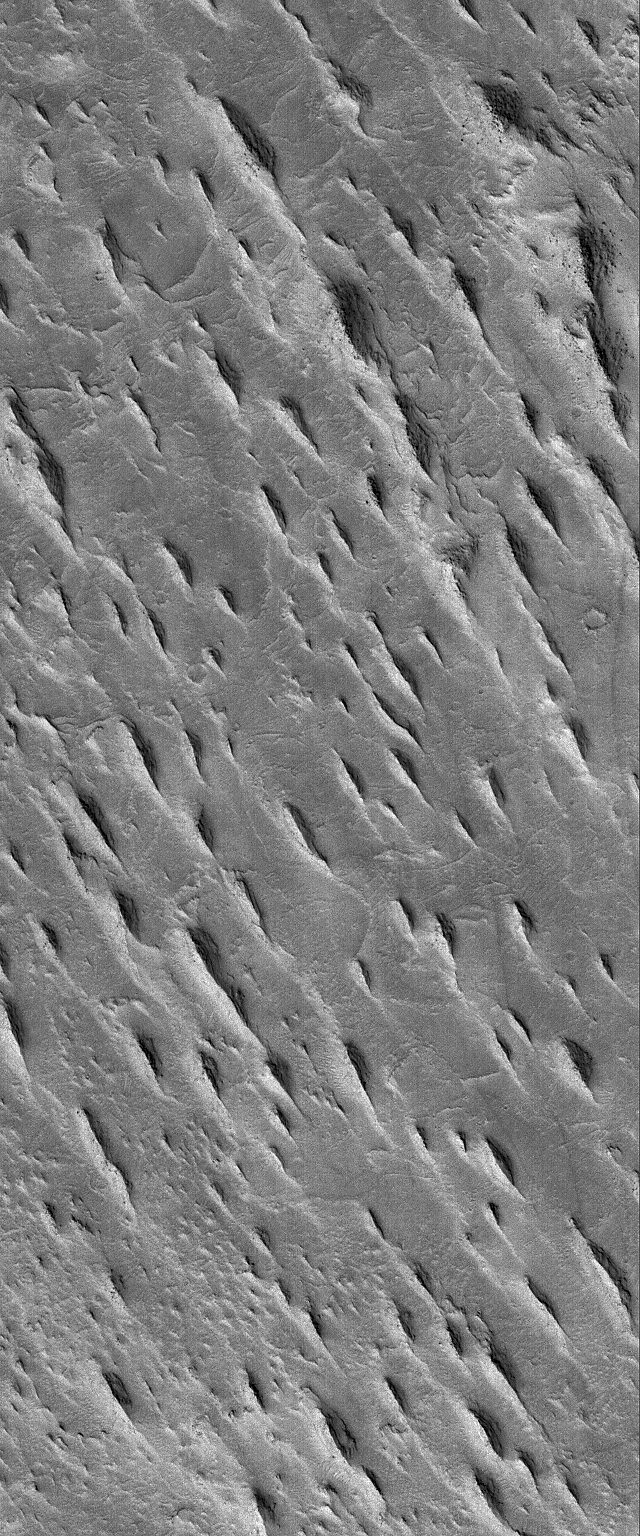

Aeolis Yardangs

12 January 2006
This Mars Global Surveyor (MGS) Mars Orbiter Camera (MOC) image shows a group of tapered ridges, known as yardangs, which formed by wind erosion of a relatively easily-eroded material, most likely sedimentary rock or volcanic ash deposits containing some fraction of sand-sized grains.

Location near: 6.1°S, 210.8°W
Image width: ~2 km (~1.2 mi)
Illumination from: lower left
Season: Southern Summer

Credit: NASA/JPL/Malin Space Science Systems